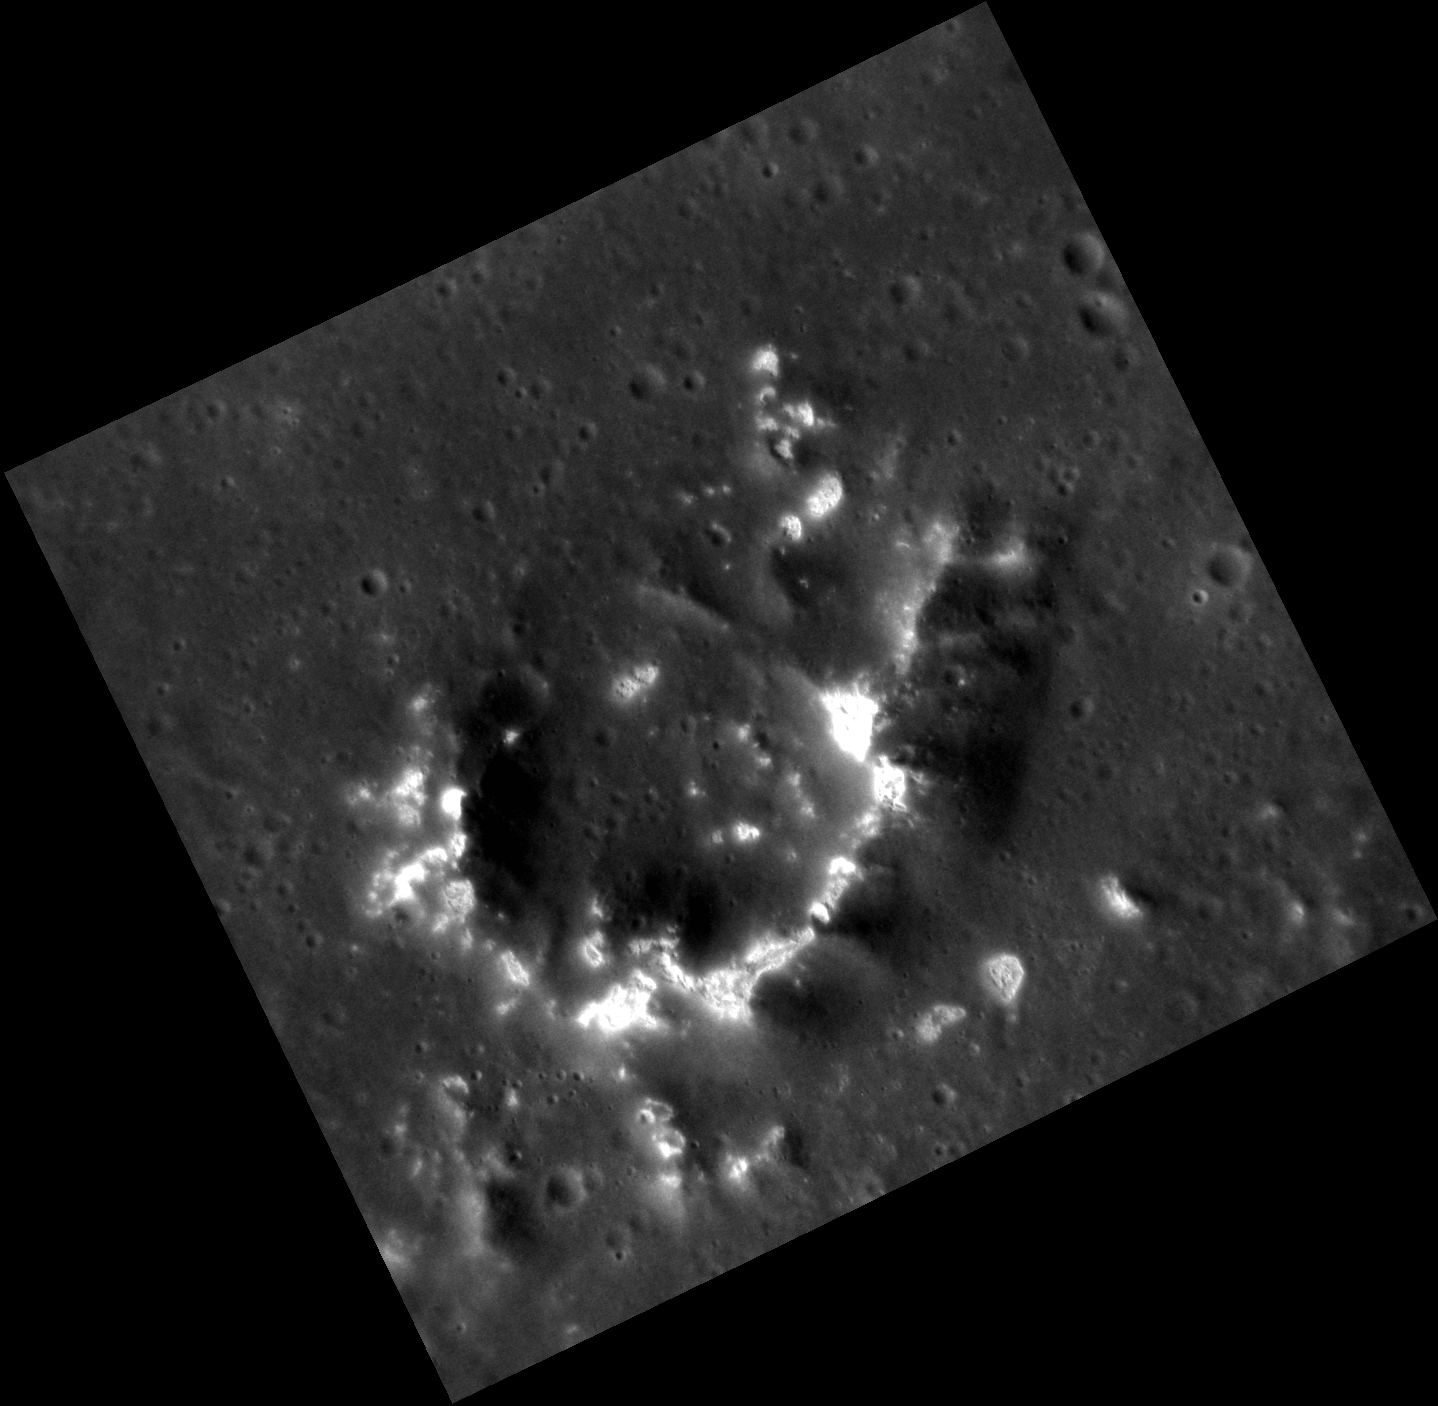

A Glowing Crescent Moon

Peak rings within large complex craters are common on Mercury. Here, within Mickiewicz, the lunate central peak ring also contains hollows, which are bright shallow depressions etched into older surfaces.

This image was acquired as a high-resolution targeted observation. Targeted observations are images of a small area on Mercury’s surface at resolutions much higher than the 200-meter/pixel morphology base map. It is not possible to cover all of Mercury’s surface at this high resolution, but typically several areas of high scientific interest are imaged in this mode each week.

Date acquired: April 18, 2013
Image Mission Elapsed Time (MET): 8569855
Image ID: 3903061
Instrument: Narrow Angle Camera (NAC) of the Mercury Dual Imaging System (MDIS)
Center Latitude: 23.15°
Center Longitude: 256.8° E
Resolution: 34 meters/pixel
Scale: The peak ring is about 18 km in diameter (11 miles).
Incidence Angle: 43.7°
Emission Angle: 20.8°
Phase Angle: 64.6°

The MESSENGER spacecraft is the first ever to orbit the planet Mercury, and the spacecraft’s seven scientific instruments and radio science investigation are unraveling the history and evolution of the Solar System’s innermost planet. MESSENGER acquired over 150,000 images and extensive other data sets. MESSENGER is capable of continuing orbital operations until early 2015.

For information regarding the use of images, see the MESSENGER image use policy.

Credit: NASA/Johns Hopkins University Applied Physics Laboratory/Carnegie Institution of Washington